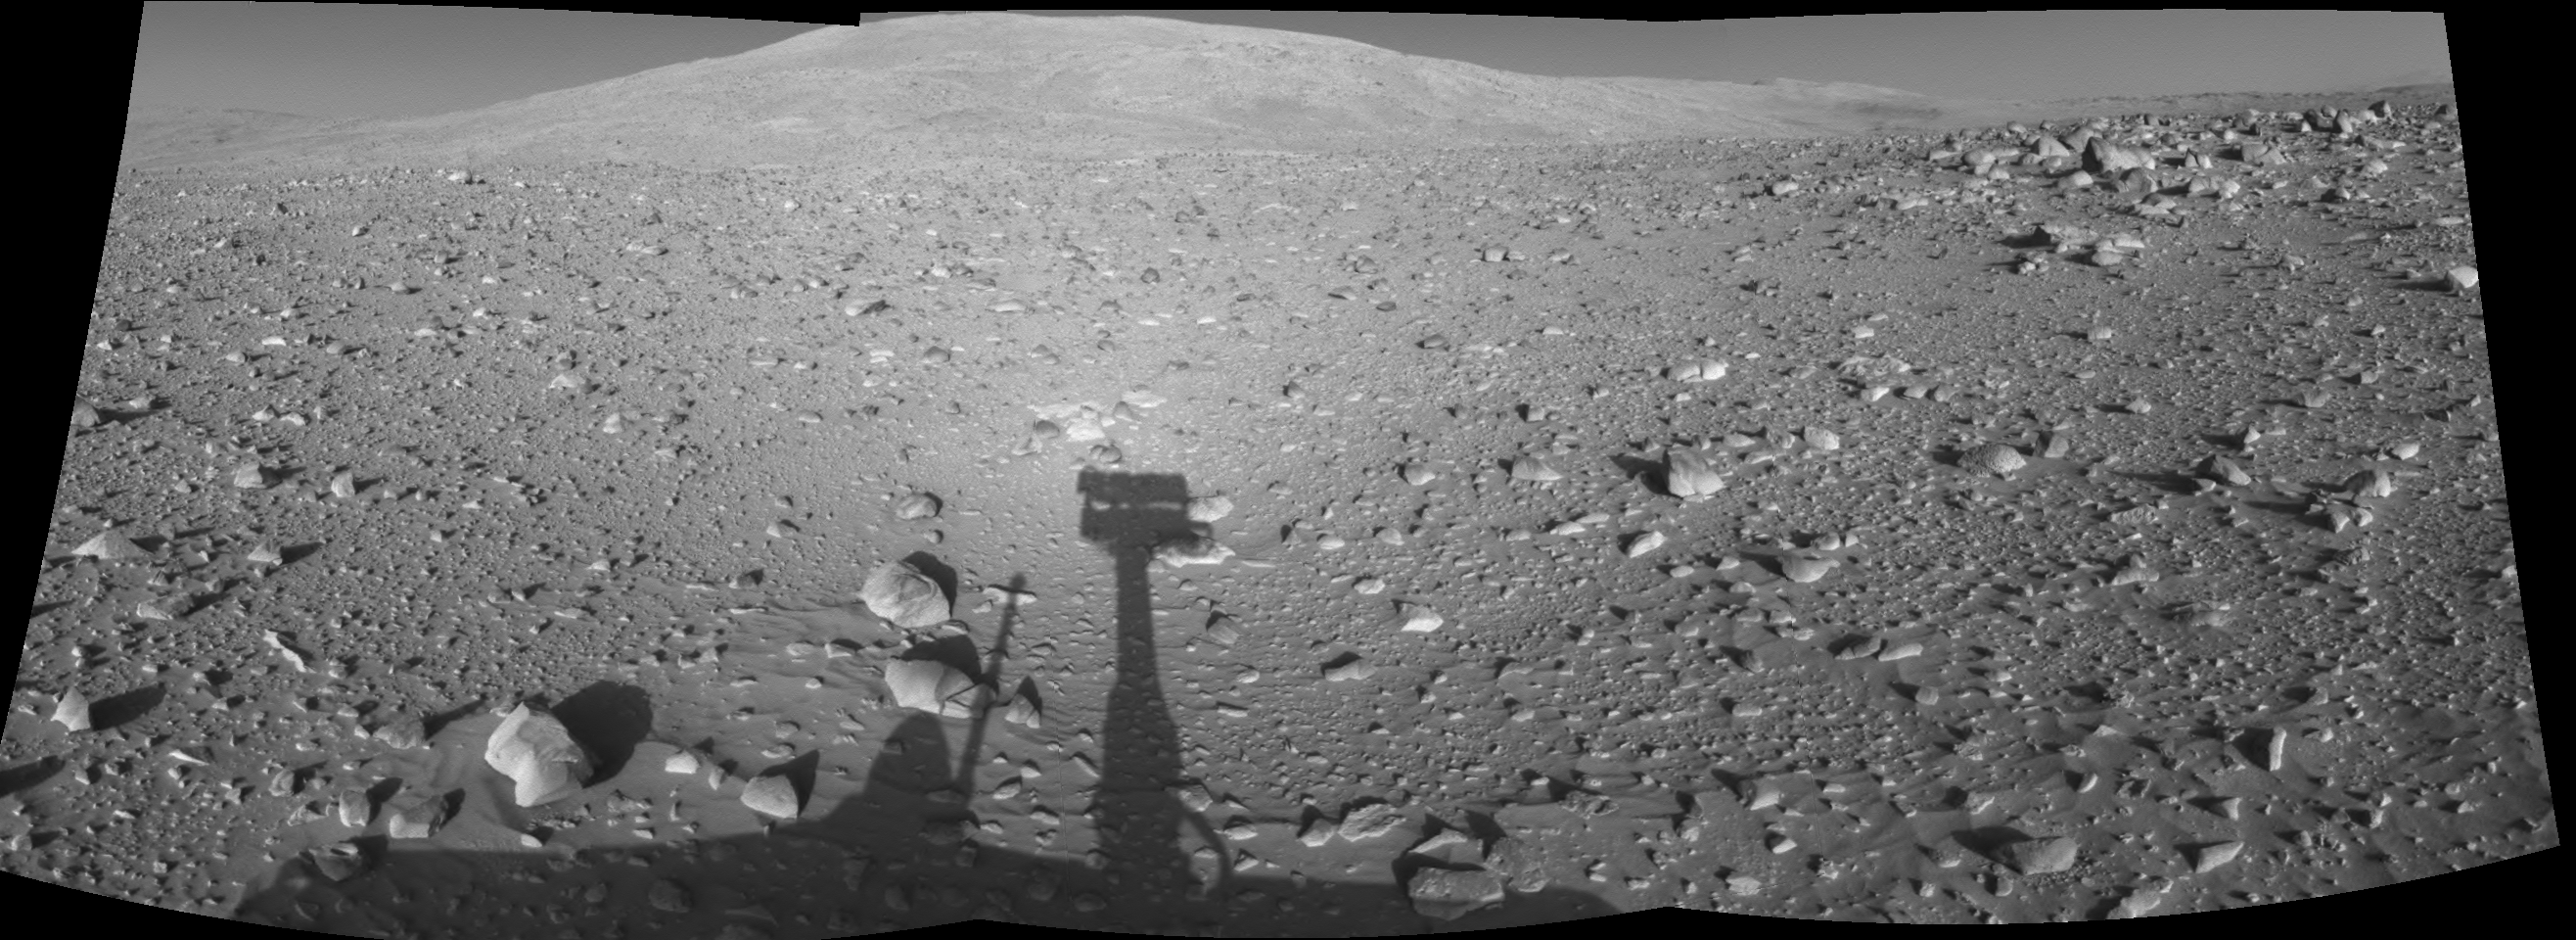

Spirit’s Shadow, Sol 153

This cylindrical-projection mosaic was created from navigation camera images acquired by NASA’s Mars Exploration Rover Spirit during Spirit’s sol 153, on June 8, 2004. Spirit is pointing toward the base of the “Columbia Hills.”

Credit: NASA/JPL